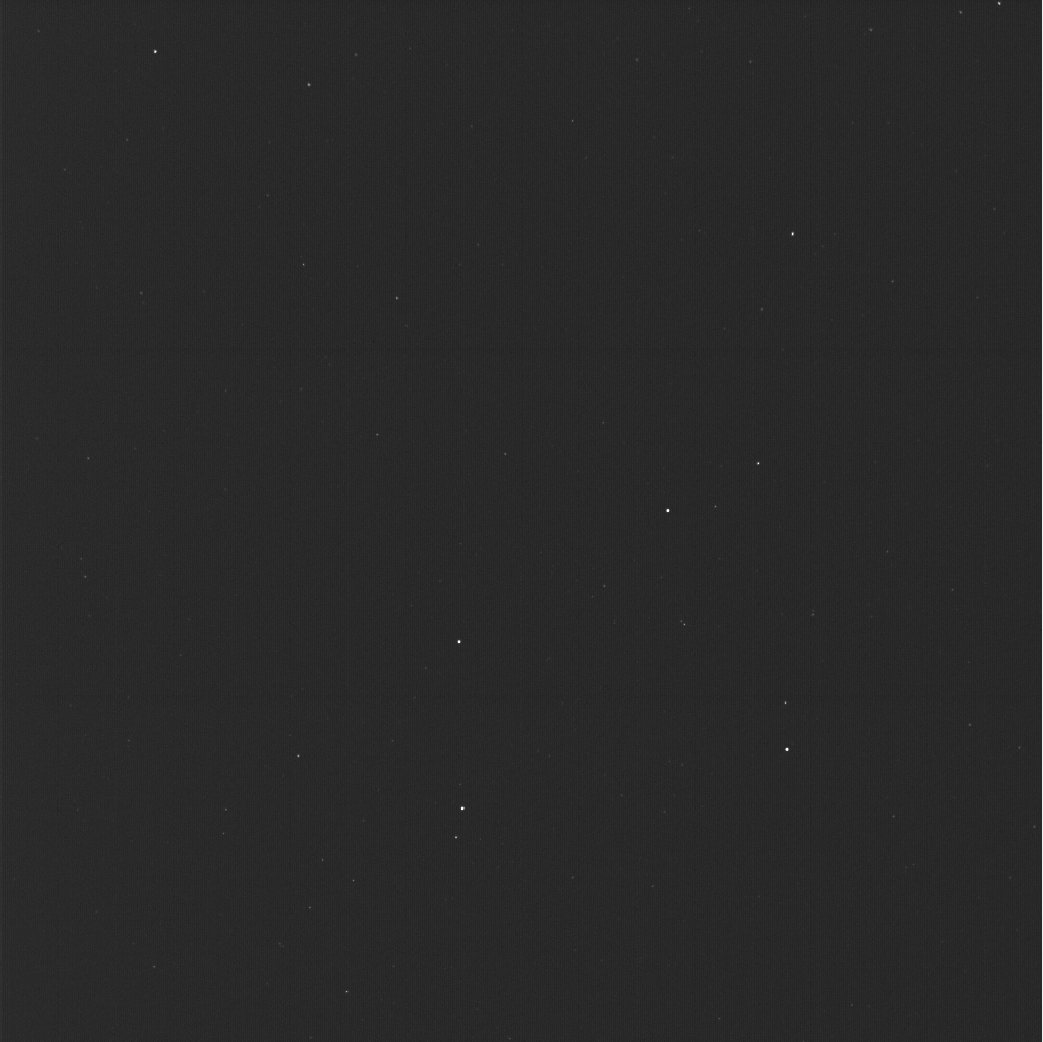

First Images From NASA’s Europa Clipper

Figure A

This mosaic of a star field was made from three images captured Dec. 4, 2024, by star tracker cameras aboard NASA’s Europa Clipper spacecraft. The pair of star trackers (formally known as the stellar reference units) captured and transmitted Europa Clipper‘s first imagery of space. The picture, composed of three shots, shows tiny pinpricks of light from stars 150 to 300 light-years away. The starfield represents only about 0.1% of the full sky around the spacecraft, but by mapping the stars in just that small slice of sky, the orbiter is able to determine where it is pointed and orient itself correctly.

The starfield includes the four brightest stars – Gienah, Algorab, Kraz, and Alchiba – of the constellation Corvus, which is Latin for “crow,” a bird in Greek mythology that was associated with Apollo. Besides being interesting to stargazers, the photos signal the successful checkout of the star trackers. The spacecraft checkout phase has been going on since Europa Clipper launched on a SpaceX Falcon Heavy rocket on Oct. 14, 2024.

Figure A is an annotated version of the image with the stars labeled.

Europa Clipper’s three main science objectives are to determine the thickness of the moon’s icy shell and its interactions with the ocean below, to investigate its composition, and to characterize its geology. The mission’s detailed exploration of Europa will help scientists better understand the astrobiological potential for habitable worlds beyond our planet.

Managed by Caltech in Pasadena, California, NASA’s Jet Propulsion Laboratory leads the development of the Europa Clipper mission in partnership with APL for NASA’s Science Mission Directorate in Washington. APL designed the main spacecraft body in collaboration with JPL and NASA’s Goddard Space Flight Center in Greenbelt, Maryland, NASA’s Marshall Space Flight Center in Huntsville, Alabama, and Langley Research Center in Hampton, Virginia. The Planetary Missions Program Office at Marshall executes program management of the Europa Clipper mission.

Credit: NASA/JPL-Caltech